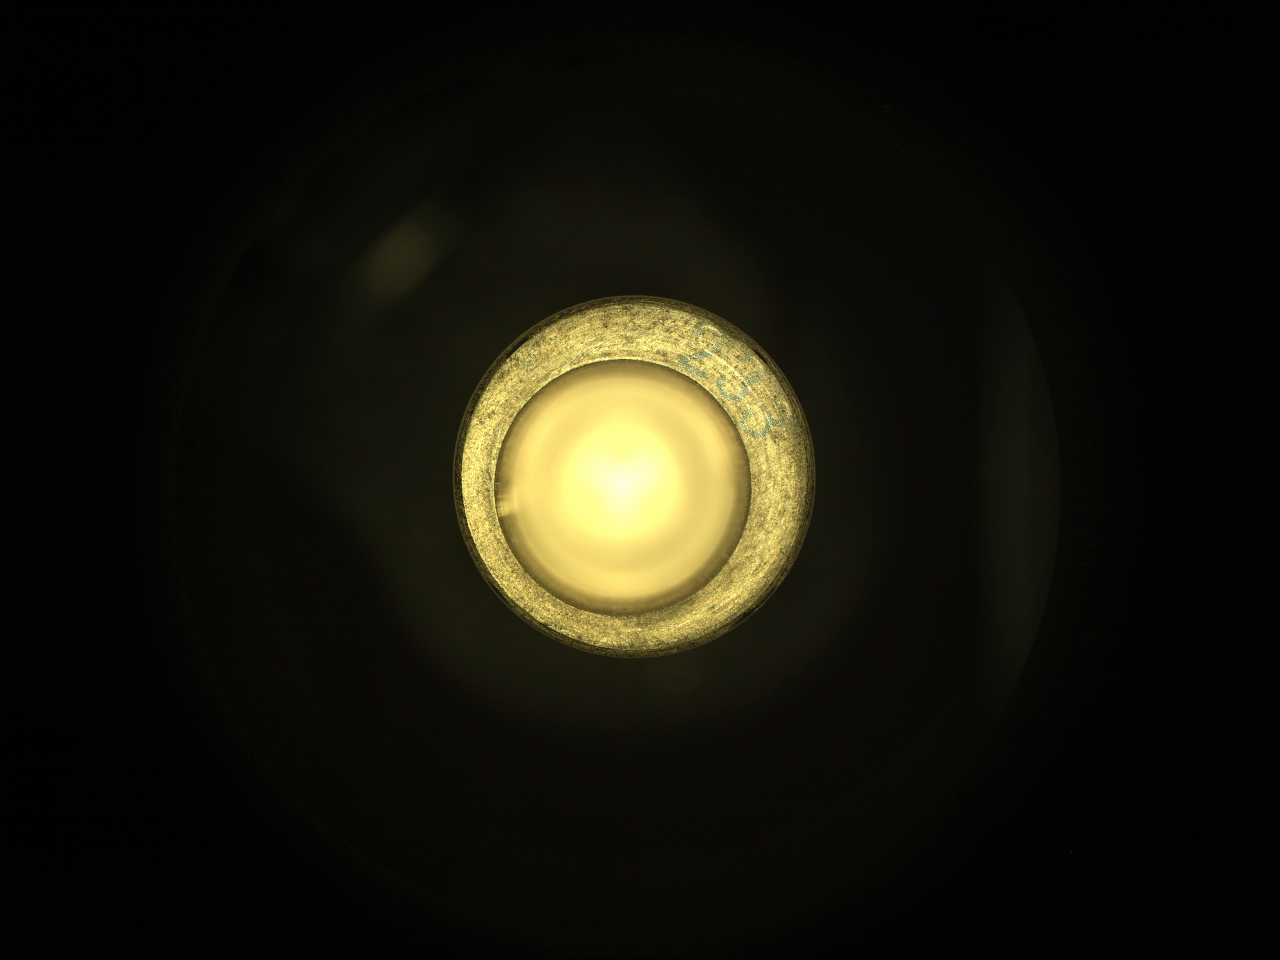

Perseverance Sample Tube No. 233

This image taken by NASA’s Perseverance rover on August 6, 2021, shows that sample collection tube No. 233 is empty. It is one of the pieces of data sent to Earth by Perseverance showing that the rover did not collect any Martian rock during its first attempt to core a sample. The image was taken by the rover’s Sampling and Caching System Camera (known as CacheCam). About the size and shape of a standard lab test tube, these tubes are designed to contain representative samples of Martian rock and regolith (broken rock and dust).

A key objective for Perseverance’s mission on Mars is astrobiology, including the search for signs of ancient microbial life. The rover will characterize the planet’s geology and past climate, pave the way for human exploration of the Red Planet, and be the first mission to collect and cache Martian rock and regolith (broken rock and dust).

Subsequent NASA missions, in cooperation with ESA (European Space Agency), would send spacecraft to Mars to collect these sealed samples from the surface and return them to Earth for in-depth analysis.

The Mars 2020 Perseverance mission is part of NASA’s Moon to Mars exploration approach, which includes Artemis missions to the Moon that will help prepare for human exploration of the Red Planet.

JPL, which is managed for NASA by Caltech in Pasadena, California, built and manages operations of the Perseverance rover.

Credit: NASA/JPL-Caltech